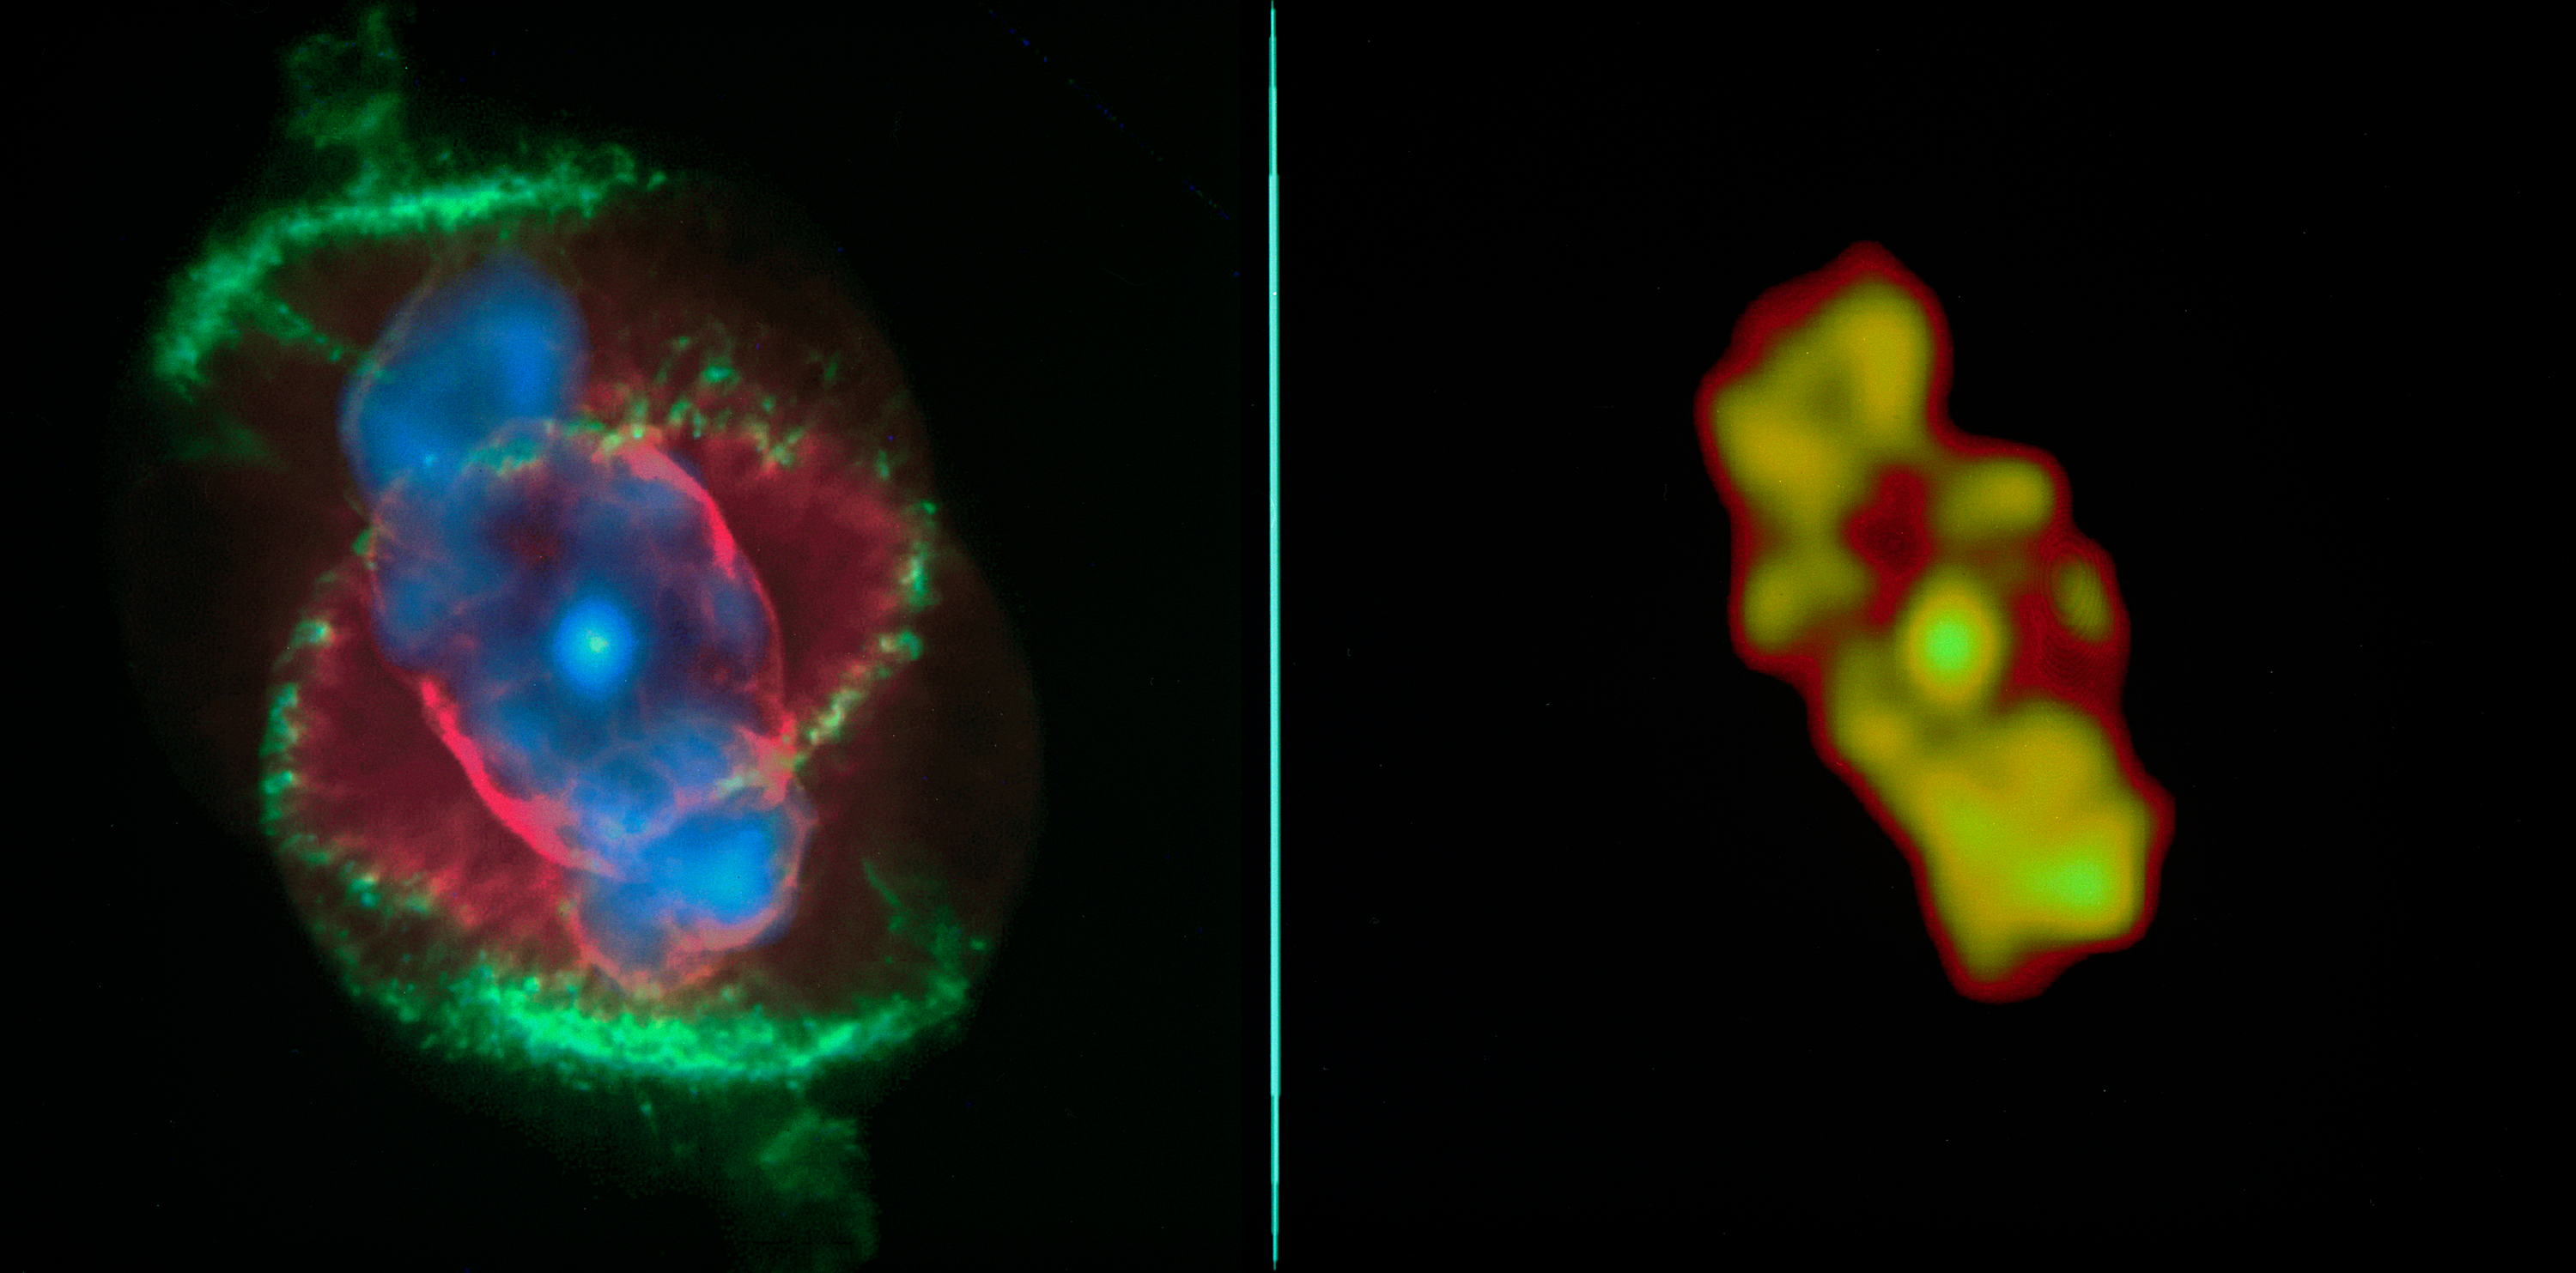

History of Chandra X-Ray Observatory

Left image: The x-ray data from the Chandra X-Ray Observatory (CXO) has revealed a bright central star surrounded by a cloud of multimillion-degree gas in the planetary nebula known as the Cat's Eye. This CXO image, where the intensity of the x-ray emission is correlated to the brightness of the orange coloring, captures the expulsion of material from a star that is expected to collapse into a white dwarf in a few million years. The intensity of x-rays from the central star was unexpected, and it is the first time astronomers have seen such x-ray emission from the central star of a planetary nebula. Right image: An image of Cat's Eye taken by the Hubble Space Telescope (HST). By comparing the CXO data with that from the HST, researchers are able to see where the hotter, x-ray emitting gas appears in relation to the cooler material seen in optical wavelengths by the HST. The CXO team found that the chemical abundance in the region of hot gas (its x-ray intensity is shown in purple) was not like those in the wind from the central star and different from the outer cooler material (the red and green structures.) Although still incredibly energetic and hot enough to radiate x-rays, CXO shows the hot gas to be somewhat cooler than scientists would have expected for such a system. CXO

Credit: (NASA/UIUC/Y. Chu et al.) HST image credit: (NASA/HST)